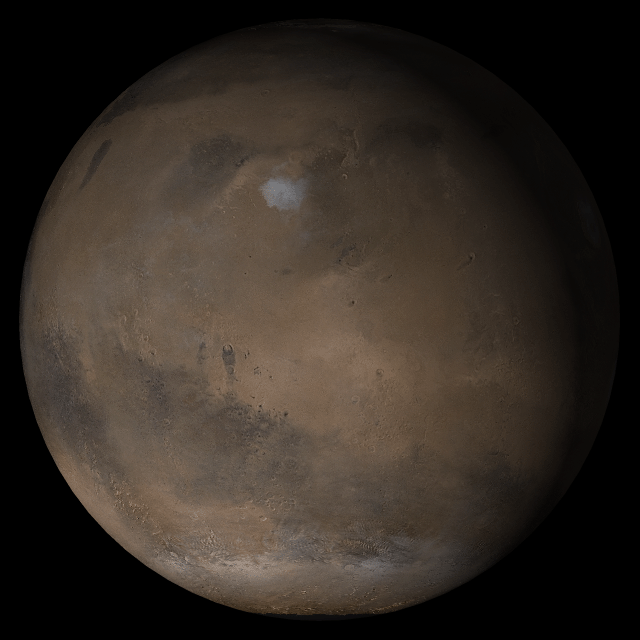

Mars at Ls 160°: Elysium/Mare Cimmerium

This picture is a composite of Mars Global Surveyor (MGS) Mars Orbiter Camera (MOC) daily global images acquired at Ls 160° during a previous Mars year. This month, Mars looks similar, as Ls 160° occurred in mid-February 2005. The picture shows the Elysium/Mare Cimmerium face of Mars. Over the course of the month, additional faces of Mars as it appears at this time of year are being posted for MOC Picture of the Day. Ls, solar longitude, is a measure of the time of year on Mars. Mars travels 360° around the Sun in 1 Mars year. The year begins at Ls 0°–the start of northern spring and southern summer.

Season: Northern Summer/Southern Winter

Credit: NASA/JPL/Malin Space Science Systems